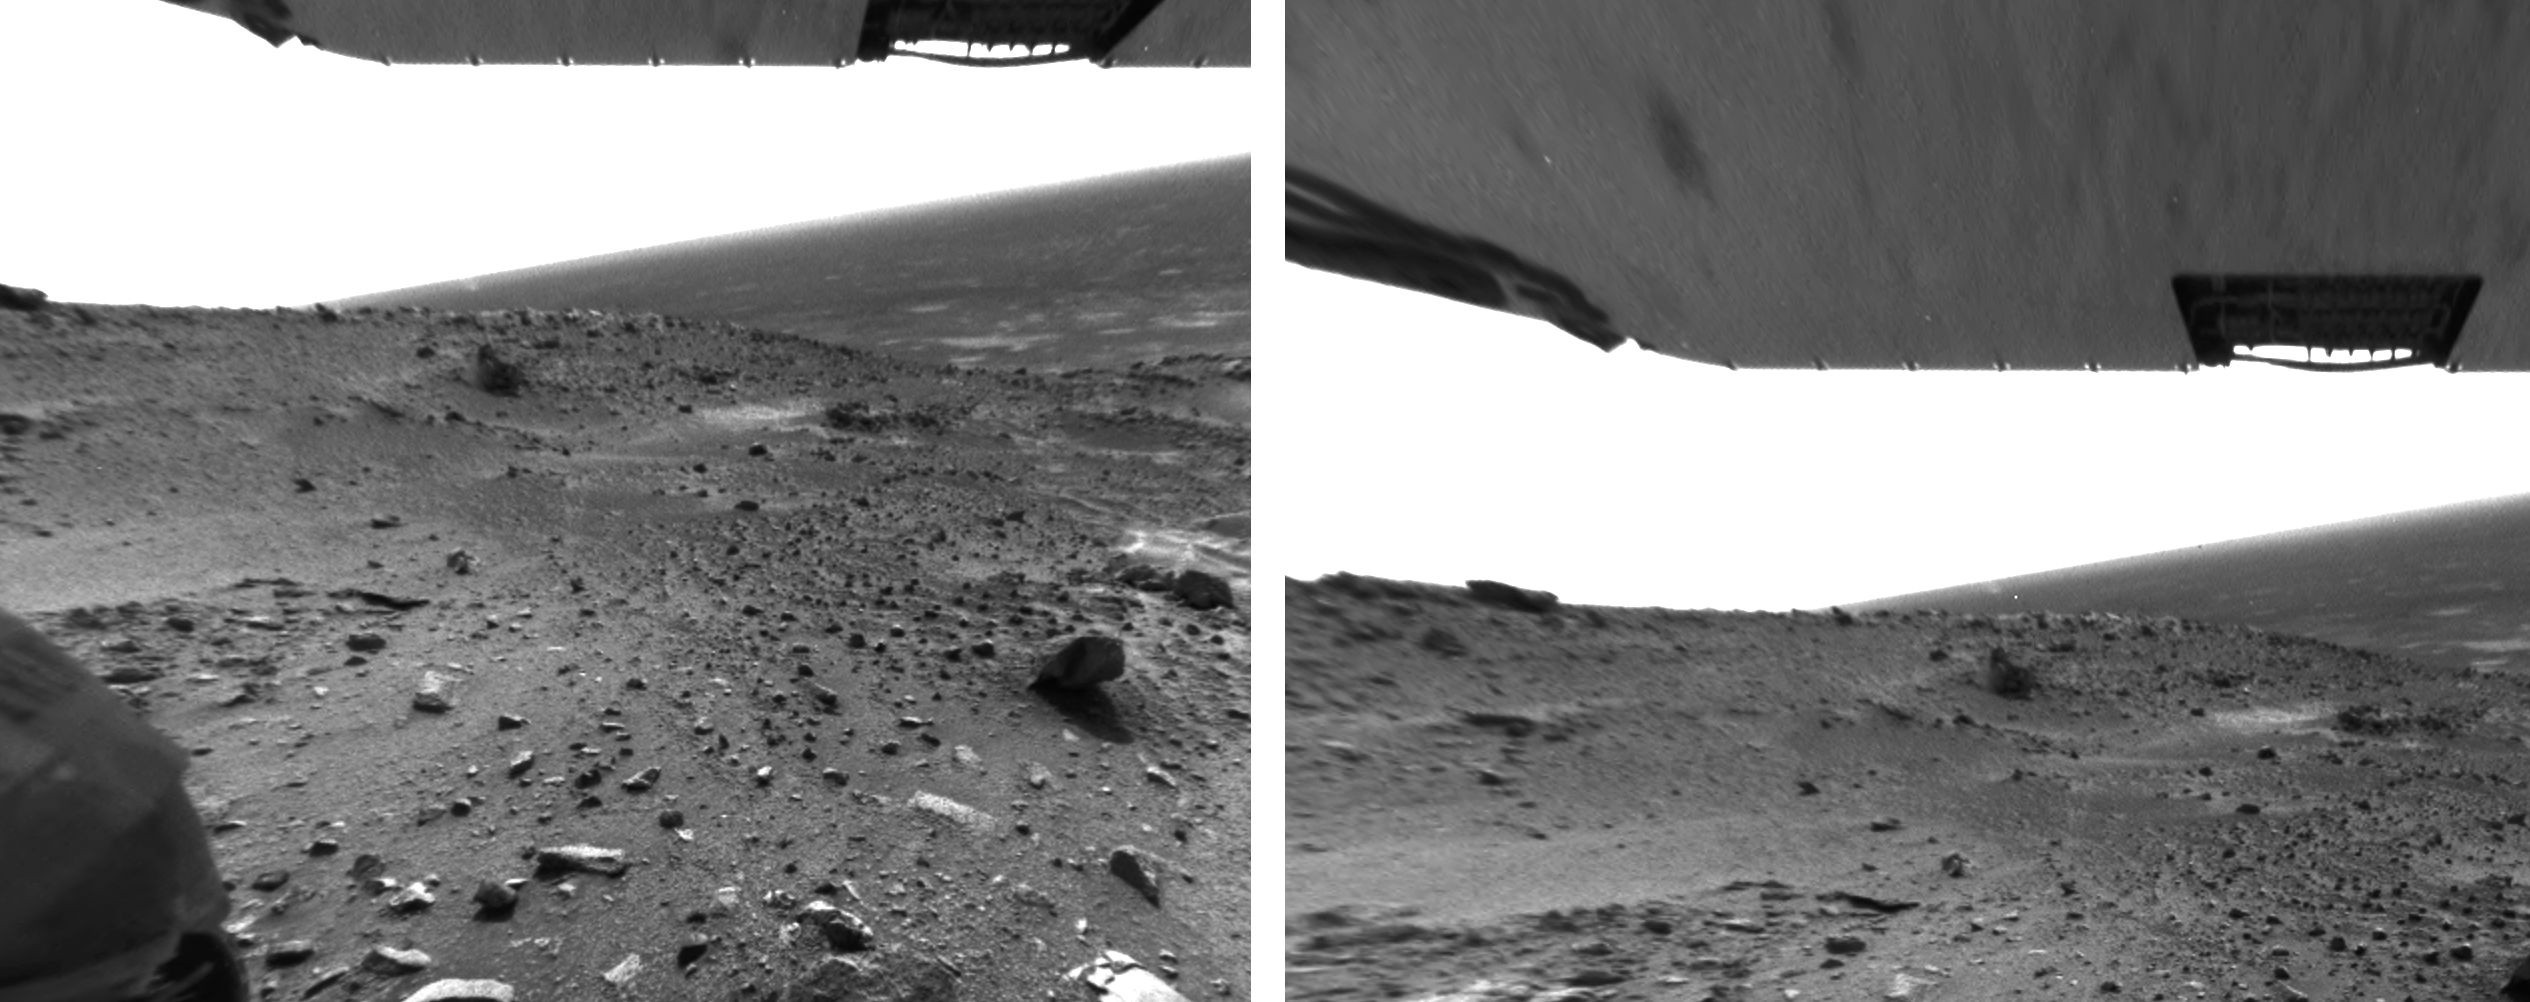

Dust Devils Seen by Spirit

Figure 1 Annotated

At the Gusev site recently, skies have been very dusty, and on its 421st sol (March 10, 2005) NASA’s Mars Exploration Rover Spirit spied two dust devils in action. This pair of images is from the rover’s rear hazard-avoidance camera.Views of the Gusev landing region from orbit show many dark streaks across the landscape — tracks where dust devils have removed surface dust to show relatively darker soil below — but this is the first time Spirit has photographed an active dust devil.

Scientists are considering several causes of these small phenomena. Dust devils often occur when the Sun heats the surface of Mars. Warmed soil and rocks heat the layer of atmosphere closest to the surface, and the warm air rises in a whirling motion, stirring dust up from the surface like a miniature tornado. Another possibility is that a flow structure might develop over craters as wind speeds increase. As winds pick up, turbulence eddies and rotating columns of air form. As these columns grow in diameter they become taller and gain rotational speed. Eventually they become self-sustaining and the wind blows them down range.

One sol before this image was taken, power output from Spirit’s solar panels went up by about 50 percent when the amount of dust on the panels decreased. Was this a coincidence, or did a helpful dust devil pass over Spirit and lift off some of the dust?

By comparing the separate images from the rover’s different cameras, team members estimate that the dust devils moved about 500 meters (1,640 feet) in the 155 seconds between the navigation camera and hazard-avoidance camera frames; that equates to about 3 meters per second (7 miles per hour). The dust devils appear to be about 1,100 meters (almost three-quarters of a mile) from the rover.

Credit: NASA/JPL